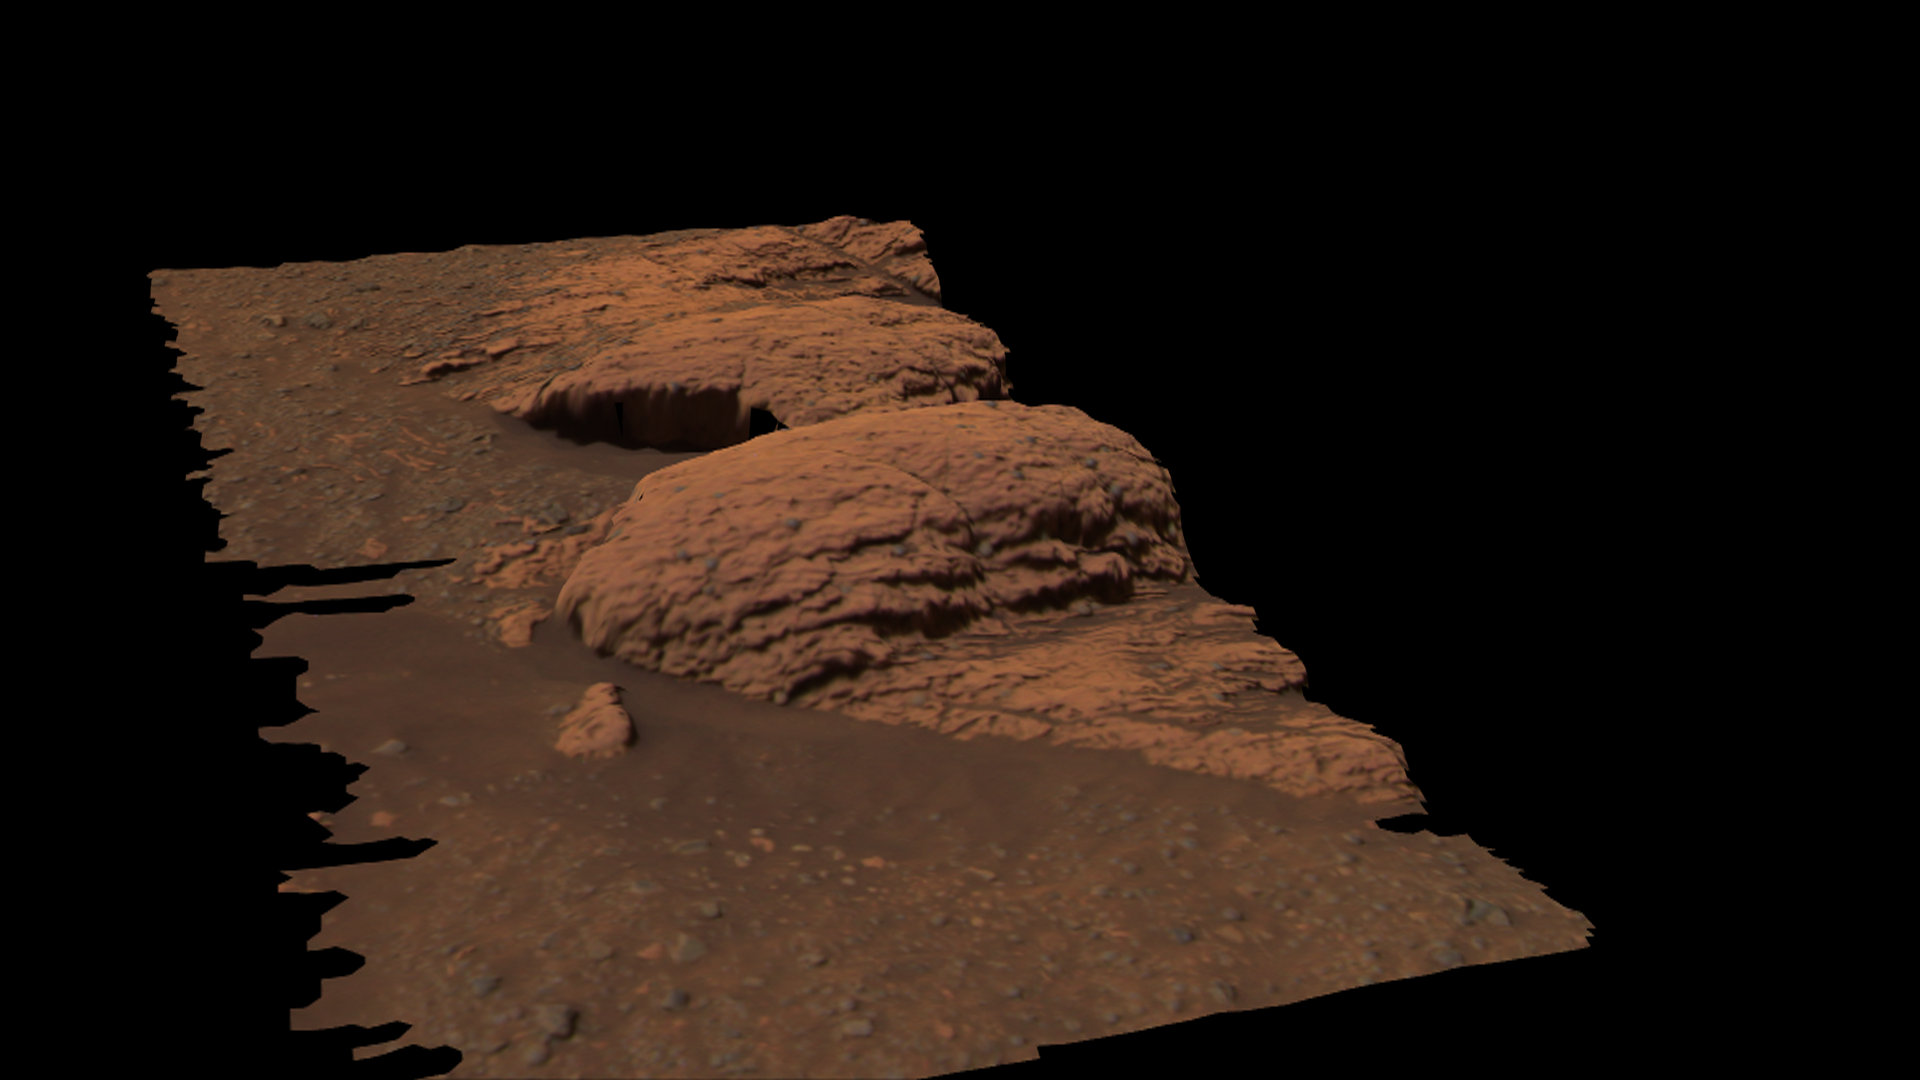

Rare Glance at “Last Chance”

This three dimensional model shows a region of the outcrop near the Mars Exploration Rover Opportunity’s landing site dubbed “Last Chance.” The model was created with images taken by the rover’s panoramic camera. The layered rocks were recently the subject of an extensive series of microscopic images.

Credit: NASA/JPL/Cornell/Ames